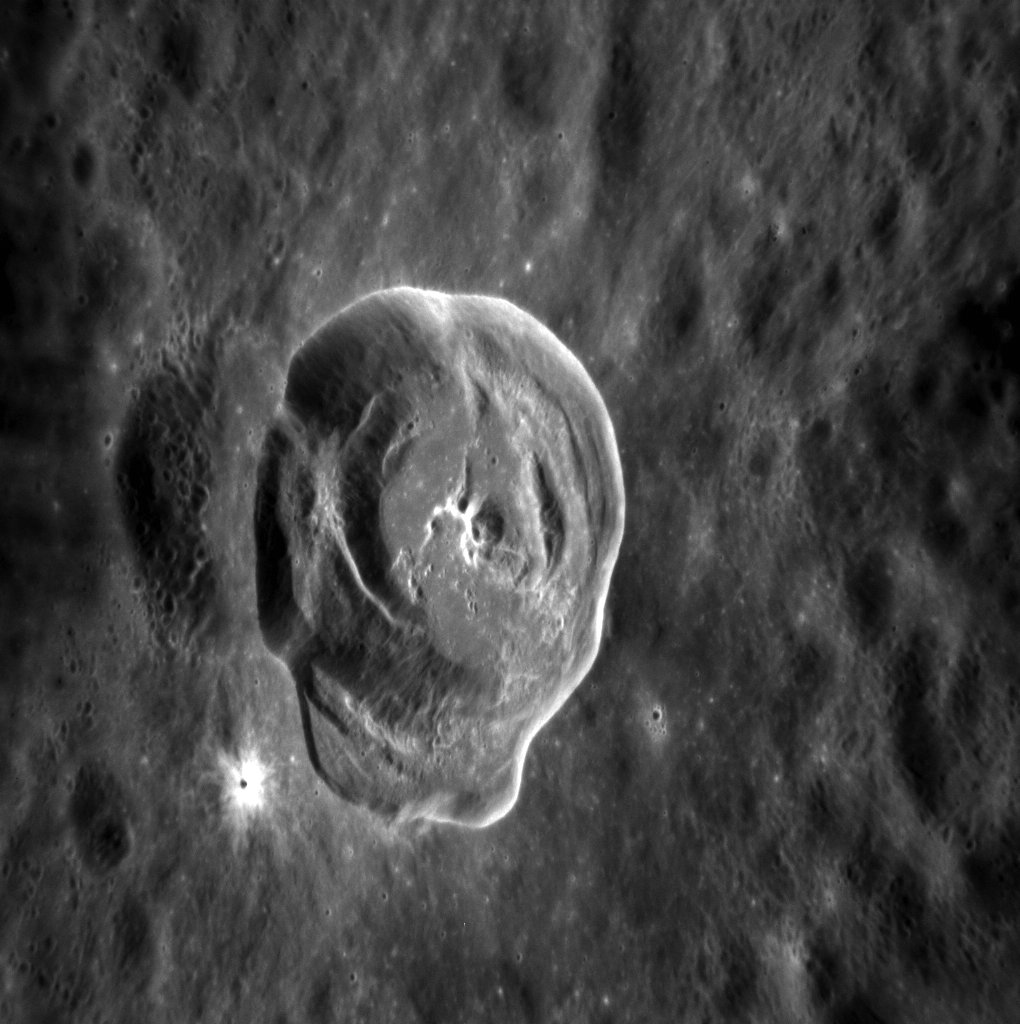

Hello Again, Hodgkins!

This image of the crater Hodgkins provides a great look at the beautiful interior and ejecta blanket of a fresh, rayed impact crater. From a wider perspective you can see the asymmetric ejecta distribution indicative of an impact that struck at a low angle to the surface; up close you can see that Hodgkins also formed partially atop an older crater and has a small rayed crater on its ejecta blanket.

This image was acquired as a high-resolution targeted observation. Targeted observations are images of a small area on Mercury’s surface at resolutions much higher than the 200-meter/pixel morphology base map. It is not possible to cover all of Mercury’s surface at this high resolution, but typically several areas of high scientific interest are imaged in this mode each week.

Date acquired: March 13, 2012
Image Mission Elapsed Time (MET): 240165775
Image ID: 1513002
Instrument: Narrow Angle Camera (NAC) of the Mercury Dual Imaging System (MDIS)
Center Latitude: 29.18°
Center Longitude: 18.08° E
Resolution: 34 meters/pixel
Scale: Hodgkins crater is approximately 18 km (11 miles) in diameter
Incidence Angle: 35.5°
Emission Angle: 47.5°
Phase Angle: 83.0°

The MESSENGER spacecraft is the first ever to orbit the planet Mercury, and the spacecraft’s seven scientific instruments and radio science investigation are unraveling the history and evolution of the Solar System’s innermost planet. Visit the Why Mercury? section of this website to learn more about the key science questions that the MESSENGER mission is addressing. During the one-year primary mission, MDIS acquired 88,746 images and extensive other data sets. MESSENGER is now in a year-long extended mission, during which plans call for the acquisition of more than 80,000 additional images to support MESSENGER’s science goals.

These images are from MESSENGER, a NASA Discovery mission to conduct the first orbital study of the innermost planet, Mercury. For information regarding the use of images, see the MESSENGER image use policy.

Credit: NASA/Johns Hopkins University Applied Physics Laboratory/Carnegie Institution of Washington